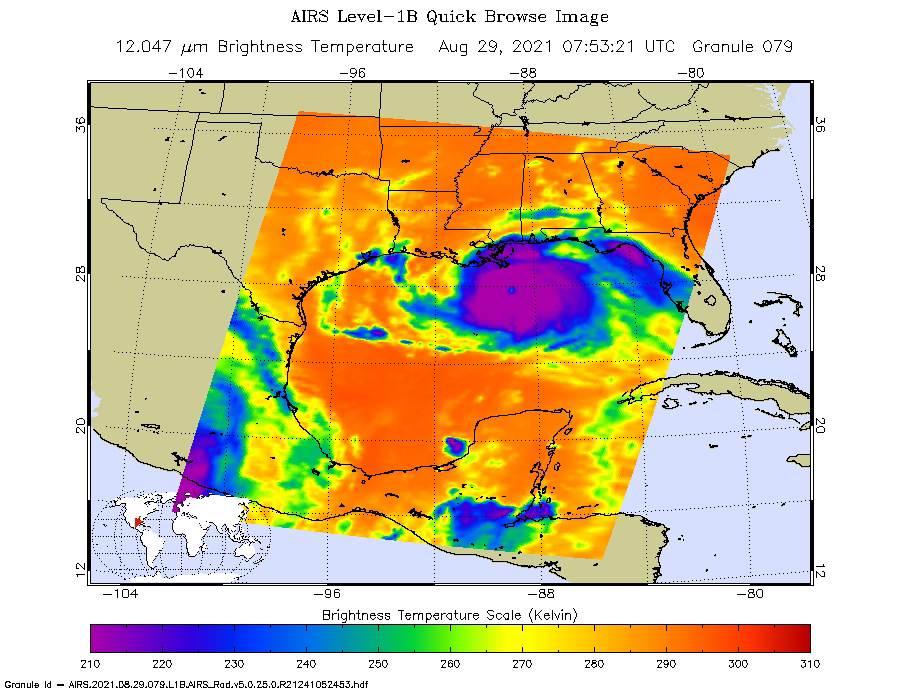

Hurricane Ida Before Landfall

NASA’s Atmospheric Infrared Sounder (AIRS), aboard the Aqua satellite, caught views of Hurricane Ida as the high-end Category 4 storm swept ashore around noon local time on Aug. 29, 2021, near Port Fourchon, Louisiana. One snapshot showed the hurricane around 3 a.m. that day while it was still over the Gulf of Mexico. The second view (Figure 1) caught the storm around 1:45 p.m. local time.

In the infrared AIRS imagery, purple areas indicate very cold clouds carried high into the atmosphere by towering thunderstorms. These regions are also associated with heavy rainfall. Blue and green indicate warmer areas with shallower rain clouds. The orange and red areas represent mostly cloud-free air. The eye of the hurricane is seen just over the Louisiana coast as a small blue-green area in the middle of the large patch of purple in the after-landfall image.

AIRS, in conjunction with the Advanced Microwave Sounding Unit (AMSU), senses emitted infrared and microwave radiation from Earth to provide a three-dimensional look at the planet’s weather and climate. Working in tandem, the two instruments make simultaneous observations down to Earth’s surface. With more than 2,000 channels sensing different regions of the atmosphere, the system creates a global, three-dimensional map of atmospheric temperature and humidity, cloud amounts and heights, greenhouse gas concentrations, and many other atmospheric phenomena. Launched into Earth orbit in 2002 aboard NASA’s Aqua spacecraft, the AIRS and AMSU instruments are managed by NASA’s Jet Propulsion Laboratory in Southern California, under contract to NASA. JPL is a division of Caltech.

Credit: NASA/JPL-Caltech